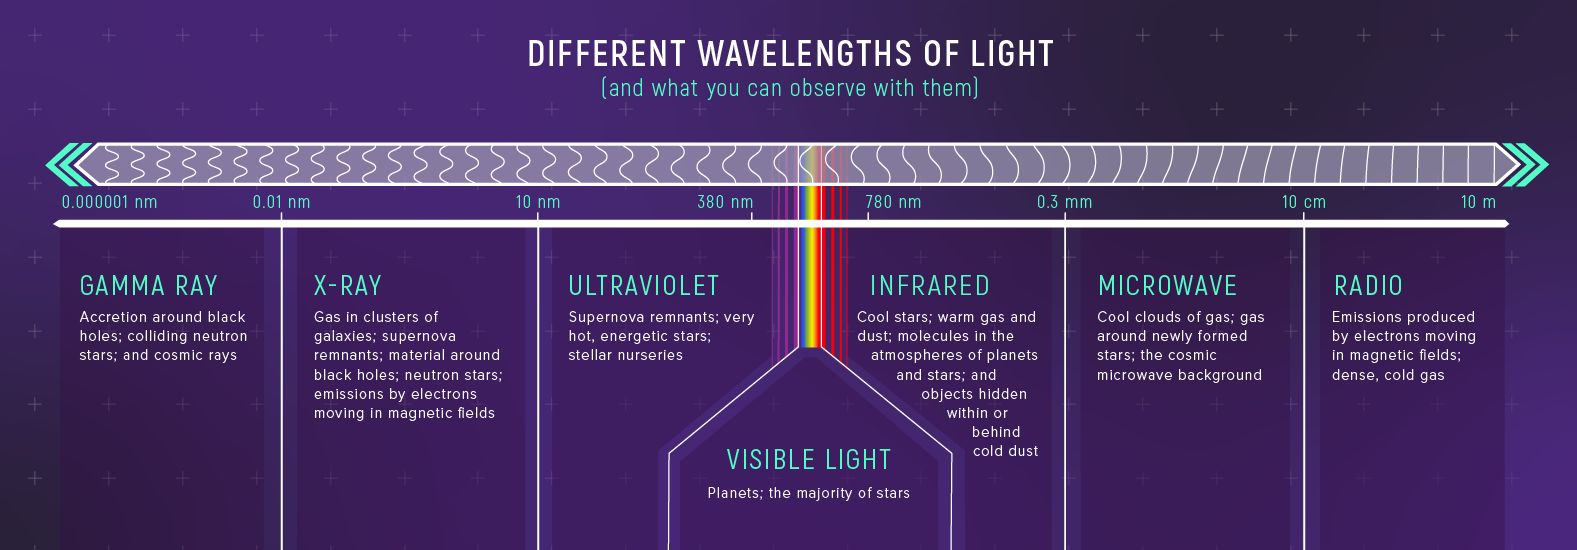

Spectroscopic Observations of Different Wavelengths of Light in Astronomy

Spectroscopy can be used to study interactions between matter and any form of light, from short-wavelength, high-energy gamma rays to long-wavelength low-energy radio waves. Because materials in space emit, absorb, transmit, and reflect different wavelengths in different ways, different types of spectroscopy provides different information.

For example: Gamma ray observations can be used to study accretion around black holes. X-ray observations are used to study gas in clusters of galaxies, material around a black hole, and neutron stars. UV observations are used for investigations of supernova remnants and very hot, energetic stars in stellar nurseries; visible light is used to study planets and the majority of stars; infrared light is used to see through cold dust; study warm gas and dust and cool stars, and detect molecules in the atmospheres of planets and stars. Microwave observations reveal information about cool clouds of gas, gas around newly formed stars, and the cosmic microwave background. Radio wave observations are used to study dense, cold gas, and emissions produced by electrons moving in magnetic fields.

Credit: Illustration: NASA, ESA, CSA, Leah Hustak (STScI)